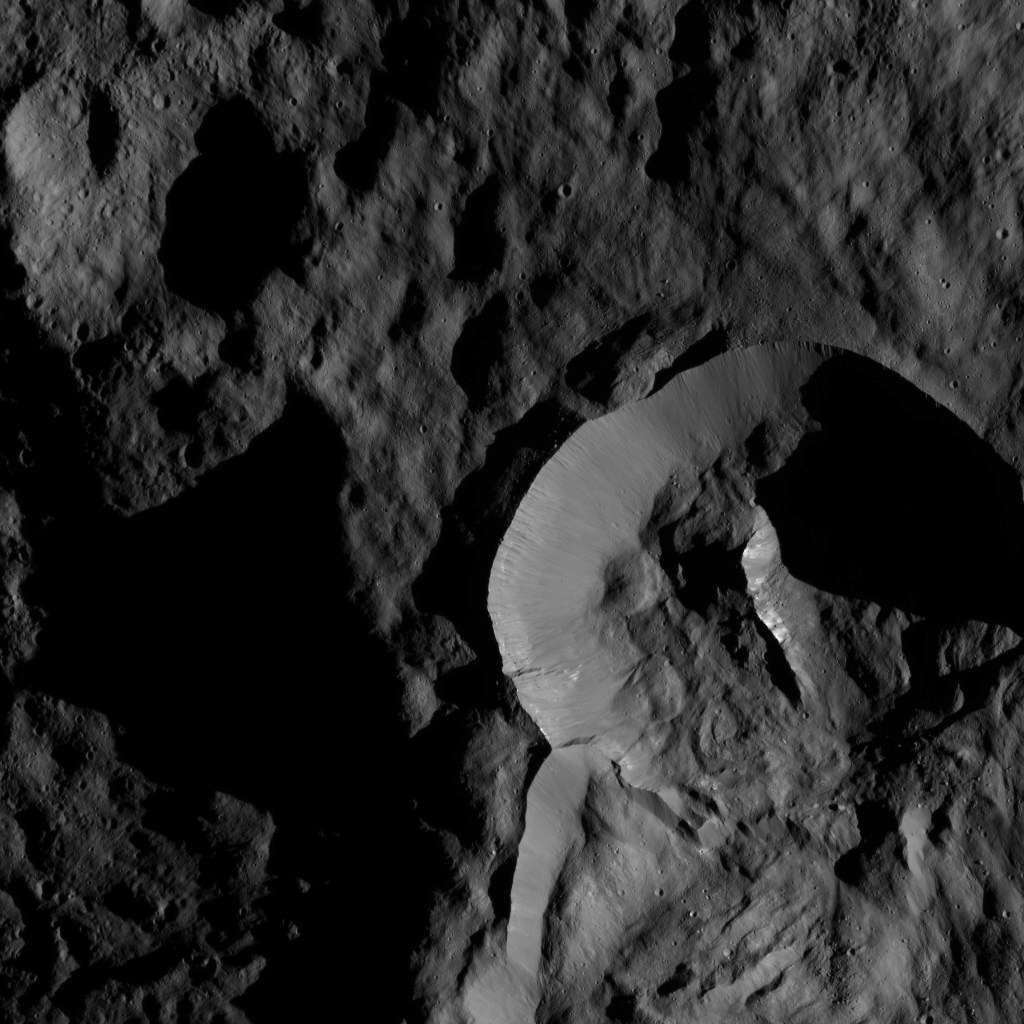

Dawn LAMO Image 154

NASA’s Dawn spacecraft captured this view, which shows a relatively young crater with smooth walls and a sharp rim. The crater, which has a prominent central ridge, is imprinted upon the rim of the larger Datan Crater, which lies toward the lower right.

PIA20000 shows another Dawn image of this feature, taken earlier in the mission from a higher altitude.

The image is centered at approximately 64 degrees north latitude, 249 degrees east longitude.

Dawn took this image on May 28, 2016, from its low-altitude mapping orbit, at a distance of about 240 miles (385 kilometers) above the surface. The image resolution is 120 feet (35 meters) per pixel.

Dawn’s mission is managed by JPL for NASA’s Science Mission Directorate in Washington. Dawn is a project of the directorate’s Discovery Program, managed by NASA’s Marshall Space Flight Center in Huntsville, Alabama. UCLA is responsible for overall Dawn mission science. Orbital ATK, Inc., in Dulles, Virginia, designed and built the spacecraft. The German Aerospace Center, the Max Planck Institute for Solar System Research, the Italian Space Agency and the Italian National Astrophysical Institute are international partners on the mission team.

Credit: NASA/JPL-Caltech/UCLA/MPS/DLR/IDA